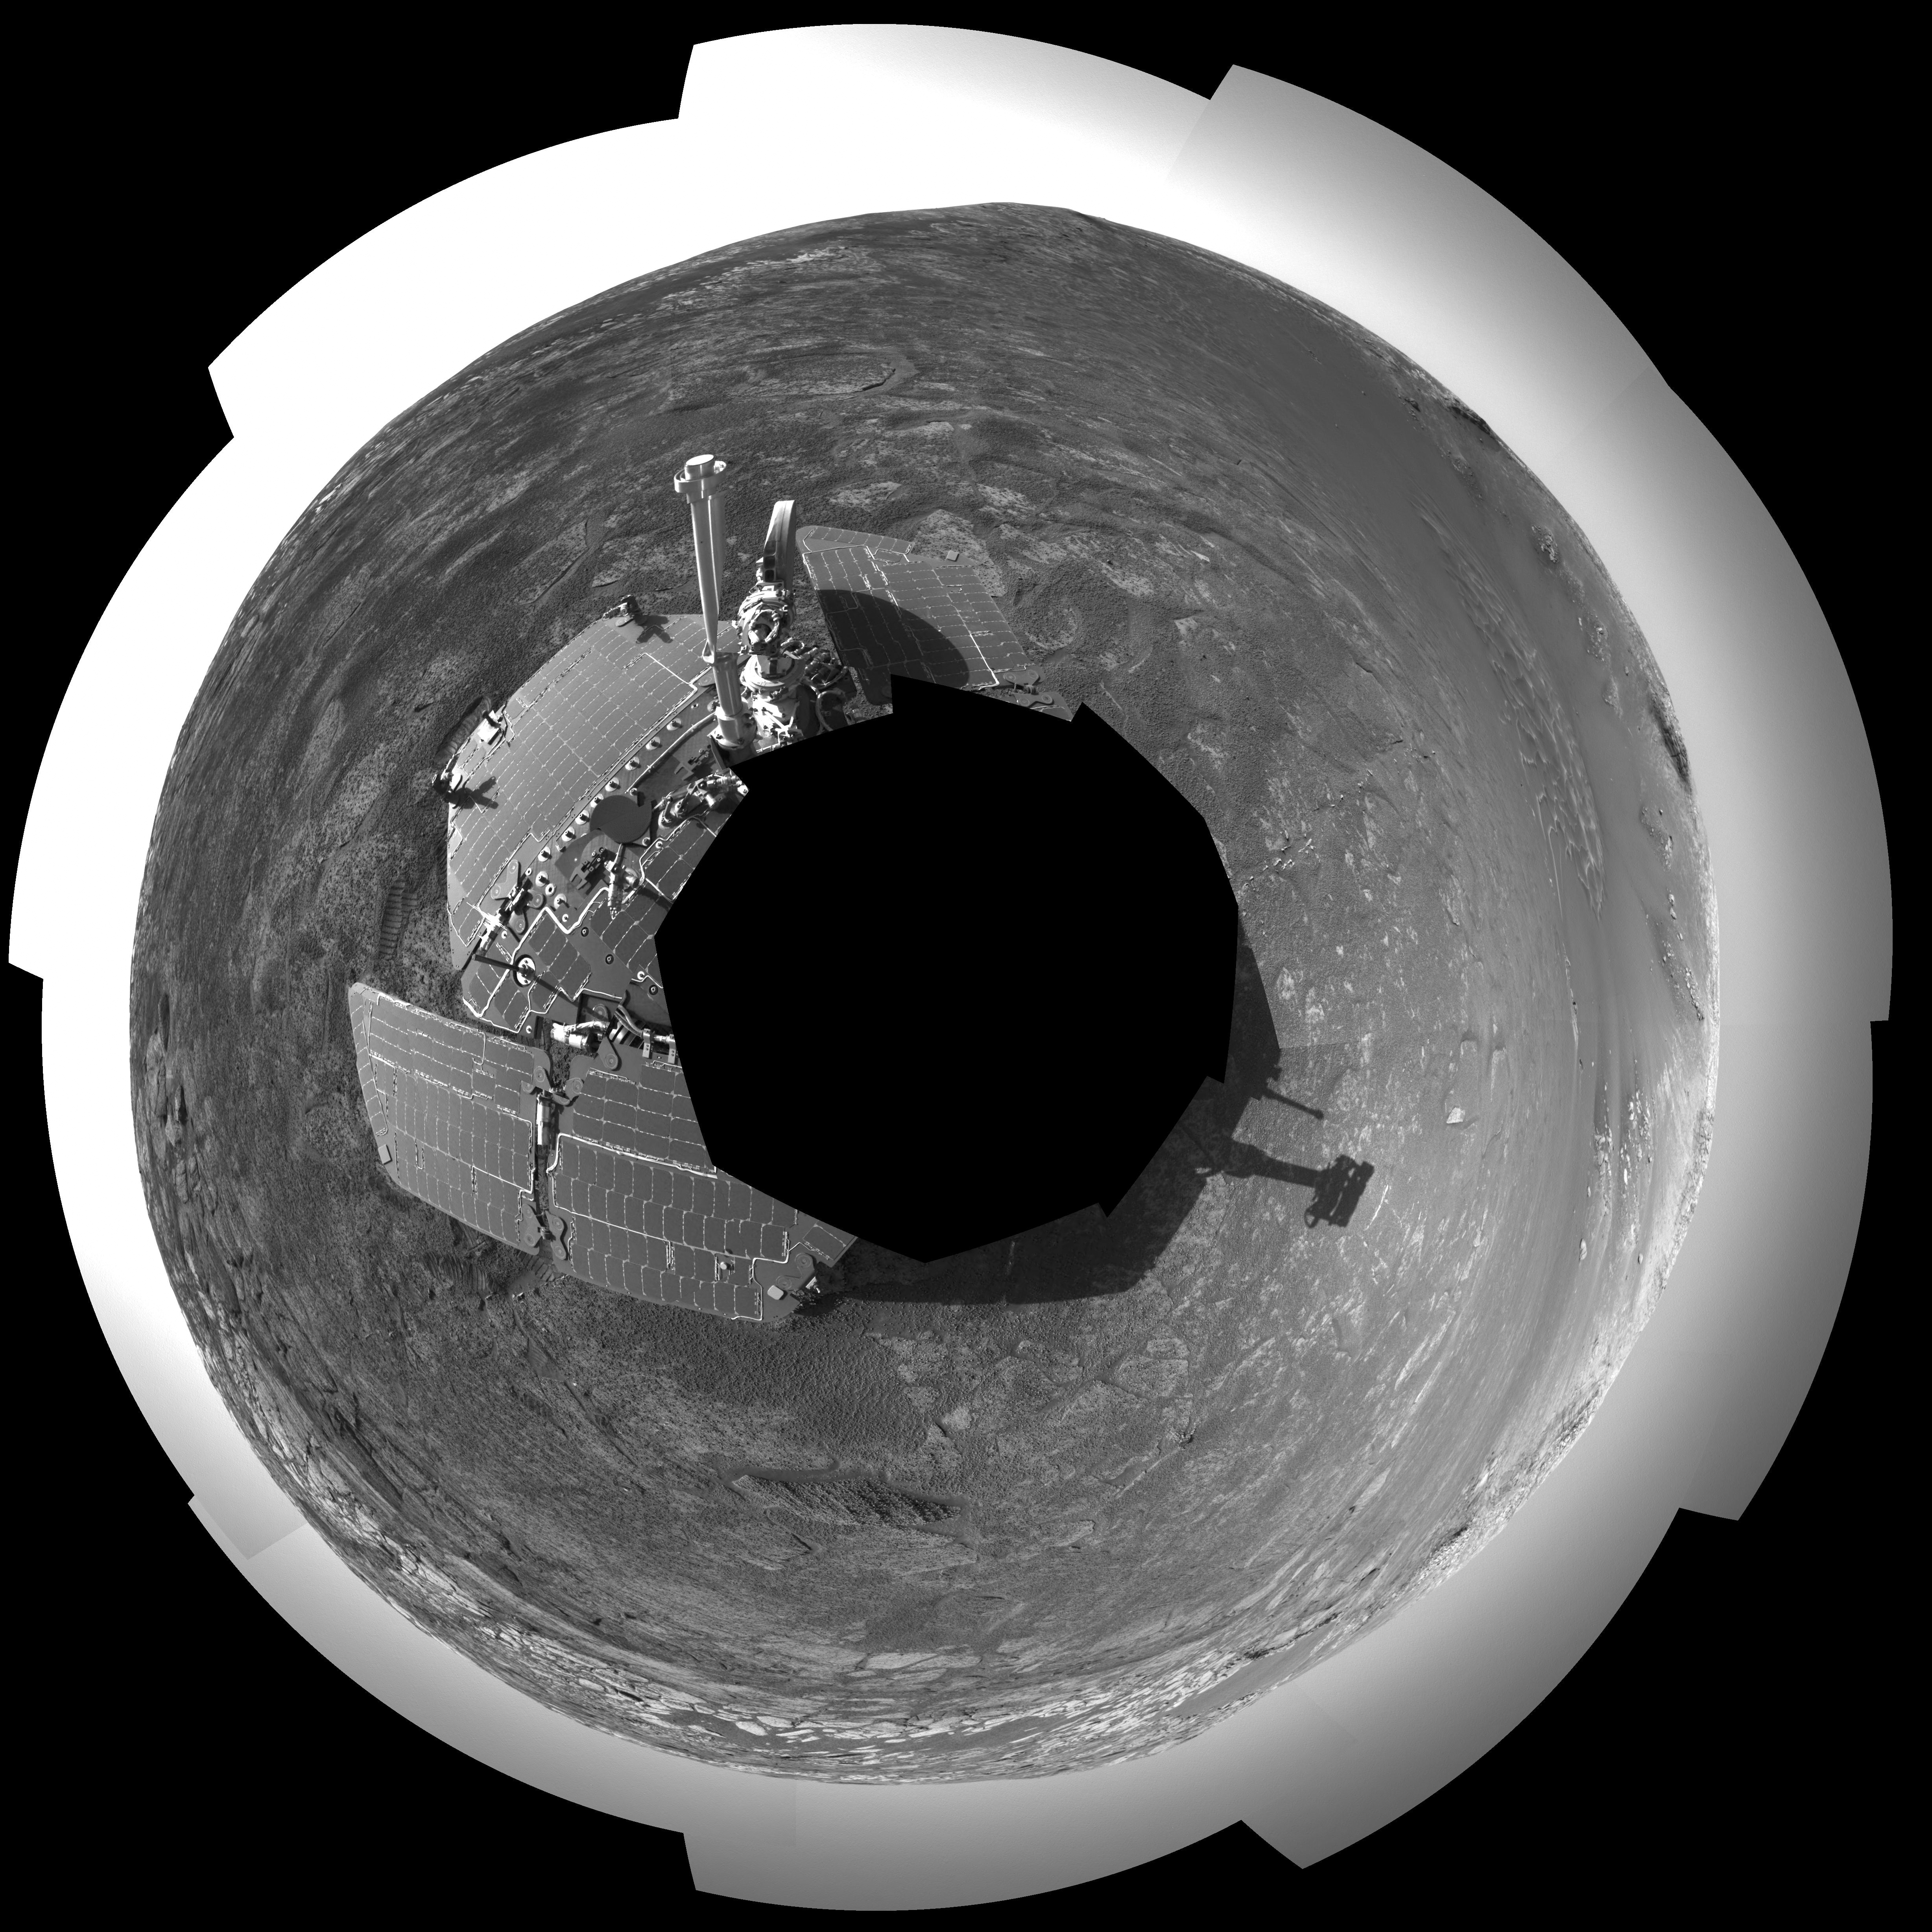

‘Endurance’ All Around (Polar)

This 360-degree view of the terrain surrounding NASA’s Mars Exploration Rover Opportunity was taken on the rover’s 171st sol on Mars (July 17, 2004). It was assembled from images taken by the rover’s navigation camera at a position referred to as “site 33.” Opportunity had driven 11 meters (36 feet) into “Endurance Crater.” The 360-degree view is a polar projection with geometrical seam correction.

Credit: NASA/JPL